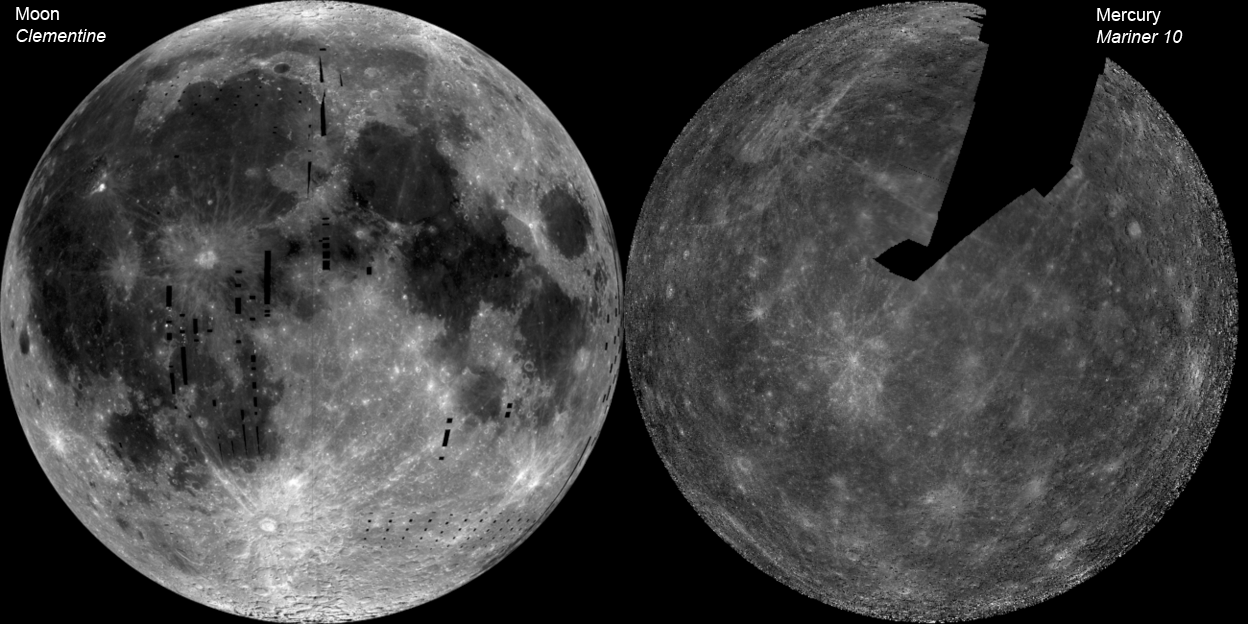

The Whole of the Moon

These images show Mercury and the nearside of the Moon at their correct relative brightness. On average, the surface of Mercury is about 15% darker at visible wavelengths than is the nearside of the Moon. This is perplexing to planetary scientists because Mercury’s surface is lower in iron, the element in lunar rocks that contributes most to absorbing light. MESSENGER observations will help to solve this puzzle.

Instrument: The image of the Moon is a mosaic of images from Clementine. The Mercury image is a Mariner 10 mosaic.
Scale: The diameter of the Moon is 3468 km; Mercury’s diameter is 4880 km.

These images are from MESSENGER, a NASA Discovery mission to conduct the first orbital study of the innermost planet, Mercury. For information regarding the use of images, see the MESSENGER image use policy.

Credit: NASA/Johns Hopkins University Applied Physics Laboratory/Carnegie Institution of Washington